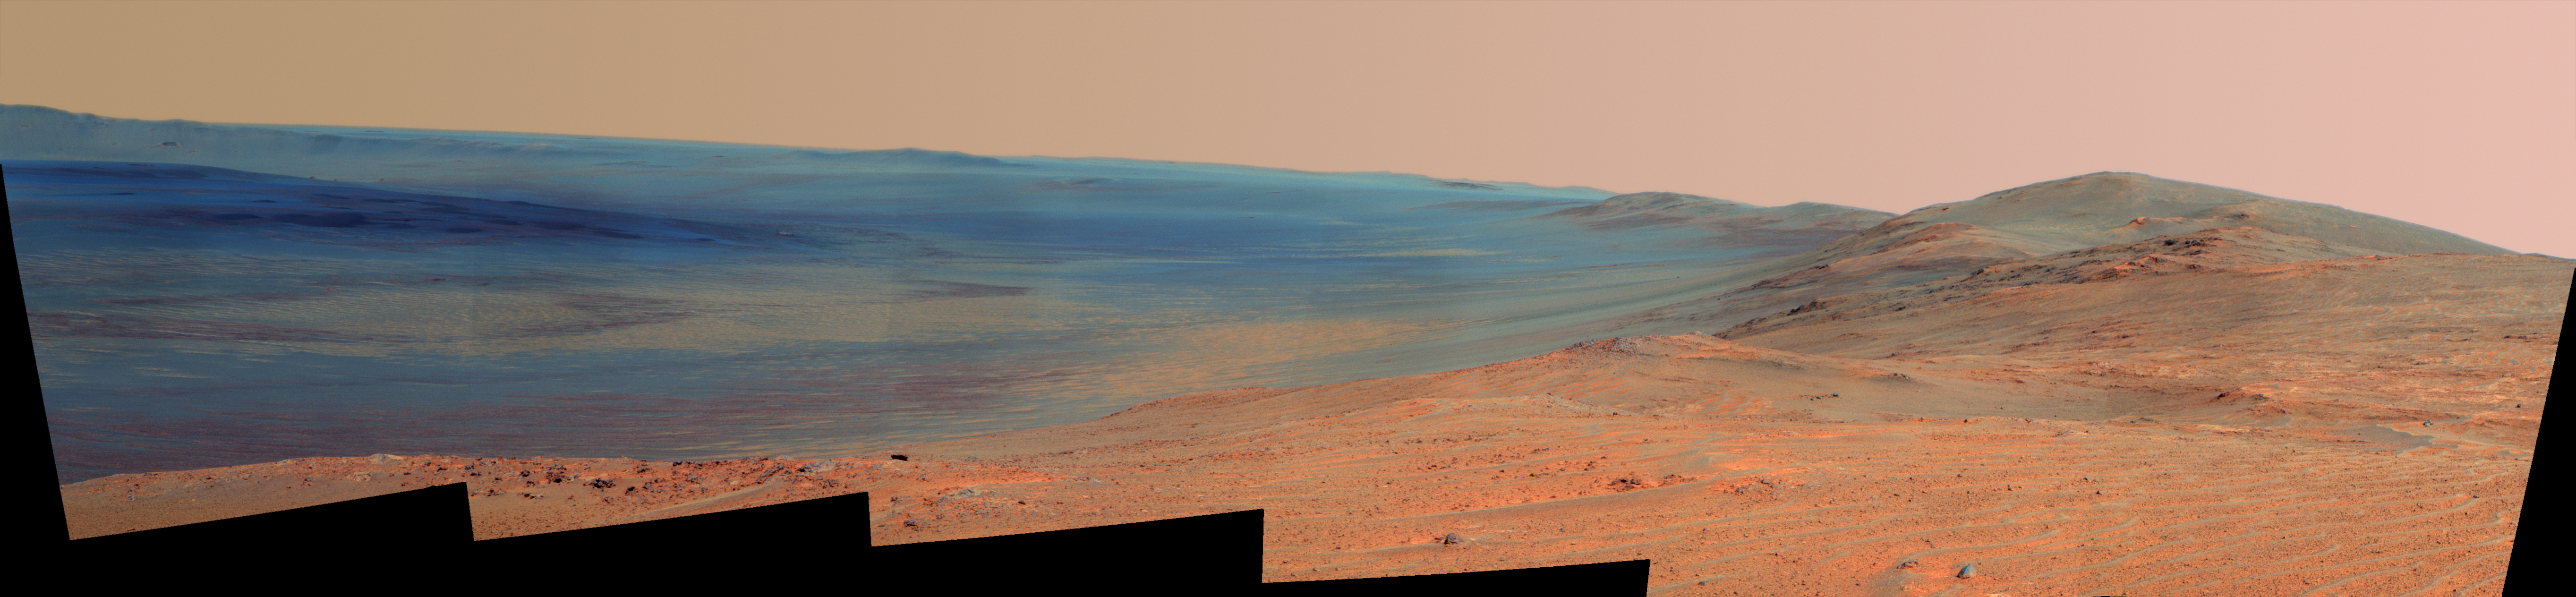

Endeavour Crater Rim From ‘Murray Ridge’ on Mars, False Color

This vista of the Endeavour Crater rim was acquired by NASA’s Mars Exploration Rover Opportunity from the southern end of “Murray Ridge” on the western rim of the crater. It combines several exposures taken by the rover’s panoramic camera (Pancam) on the 3,637th Martian day, or sol, of the mission (April 18, 2014). It is presented in false color to make differences in surface materials more easily visible.

The view extends from the east-southeast on the left to southward on the right. It encompasses the far rim of Endeavour Crater on the left and the crater’s western rim on the right. Endeavour is 14 miles (22 kilometers) in diameter.

The small impact crater visible in the distance on the slopes of the far rim is about 740 feet (about 225 meters) in diameter and is 13 miles (21 kilometers) away. The high peak in the distance on the right is informally named “Cape Tribulation” and is about 1.2 miles (2 kilometers) to the south of Opportunity’s position when this view was recorded. The rim curves off to the left from Cape Tribulation in a series of peaks towards the far southern crater rim.

The floor of Endeavour crater is filled with dark sand, brighter dust, and, in the distance, dusty haze. Outcrops here on the western rim are crater ejecta covered in the foreground by dark sand ripples. On Sol 3662 (May 13, 2014), Opportunity approached the dark outcrops about halfway down on the right side of the image.

The view merges exposures taken through three of the Pancam’s color filters, centered on wavelengths of 753 nanometers (near-infrared), 535 nanometers (green) and 432 nanometers (violet).

JPL manages the Mars Exploration Rover Project for NASA’s Science Mission Directorate in Washington.

Credit: NASA/JPL-Caltech/Cornell Univ./Arizona State Univ.